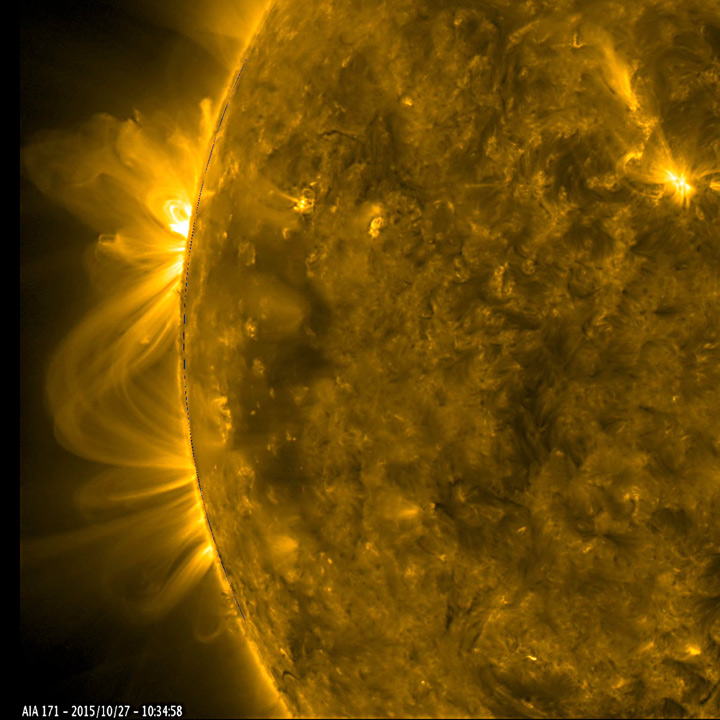

Active Regions Blossoming

As a pair of active regions began to rotate into view, their towering magnetic field lines above them bloomed into a dazzling display of twisting arches (Oct. 27-28, 2015). Some of the lines reached over and connected with the neighboring active region. Active regions are usually the source of solar storms. The images were taken in a wavelength of extreme ultraviolet light.

Movie
PIA20048_ARedge171_big.mp4
PIA20048_ARedge171_sm.mp4

SDO is managed by NASA’s Goddard Space Flight Center, Greenbelt, Maryland, for NASA’s Science Mission Directorate, Washington. Its Atmosphere Imaging Assembly was built by the Lockheed Martin Solar Astrophysics Laboratory (LMSAL), Palo Alto, California.

Credit: NASA/GSFC/Solar Dynamics Observatory